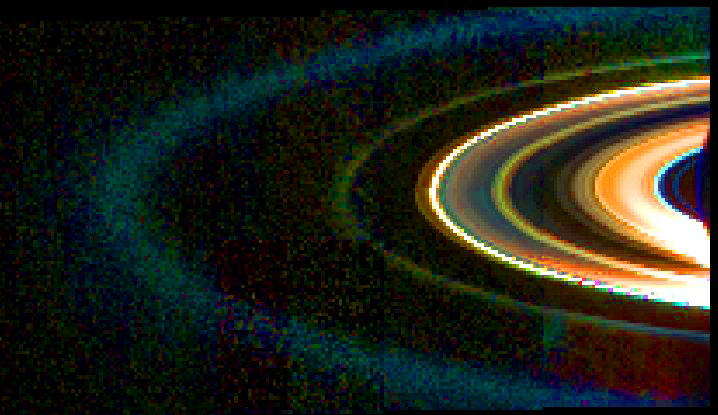

Saturn’s Rings in Infrared

This mosaic of Saturn’s rings was acquired by Cassini’s visual and infrared mapping spectrometer instrument on Sept. 15, 2006, while the spacecraft was in the shadow of the planet looking back towards the rings from a distance of 2.16 million kilometers (1.34 million miles).

Data at wavelengths of 1.0 micron, 1.75 micron and 3.6 microns were combined in the blue, green and red channels to make the pseudo-color image shown here.

The brightest feature in the mosaic is the F ring, located at the outer edge of the main rings. The F ring is overexposed and appears white in this image. Of the main A, B and C rings; the C ring is the most prominent and reddish in color, becoming saturated close to the sun. The more opaque A and B rings are muddy in color and very dark in this geometry.

By contrast, the normally faint D ring, located just interior to the C ring, is quite bright and blue, indicating the presence of very small ring particles. Similarly, a narrow, green ringlet in the Cassini Division, as well as the greenish G ring and blue E ring — located at increasing distances outside the F ring — are predominantly composed of small particles. The faint reddish band immediately outside the F ring is likely to be an artifact caused by the extremely bright F ring.

The Cassini-Huygens mission is a cooperative project of NASA, the European Space Agency and the Italian Space Agency. The Jet Propulsion Laboratory, a division of the California Institute of Technology in Pasadena, manages the mission for NASA’s Science Mission Directorate, Washington, D.C. The visual and infrared mapping spectrometer team is based at the University of Arizona where this image was produced.

Credit: NASA/JPL/University of Arizona